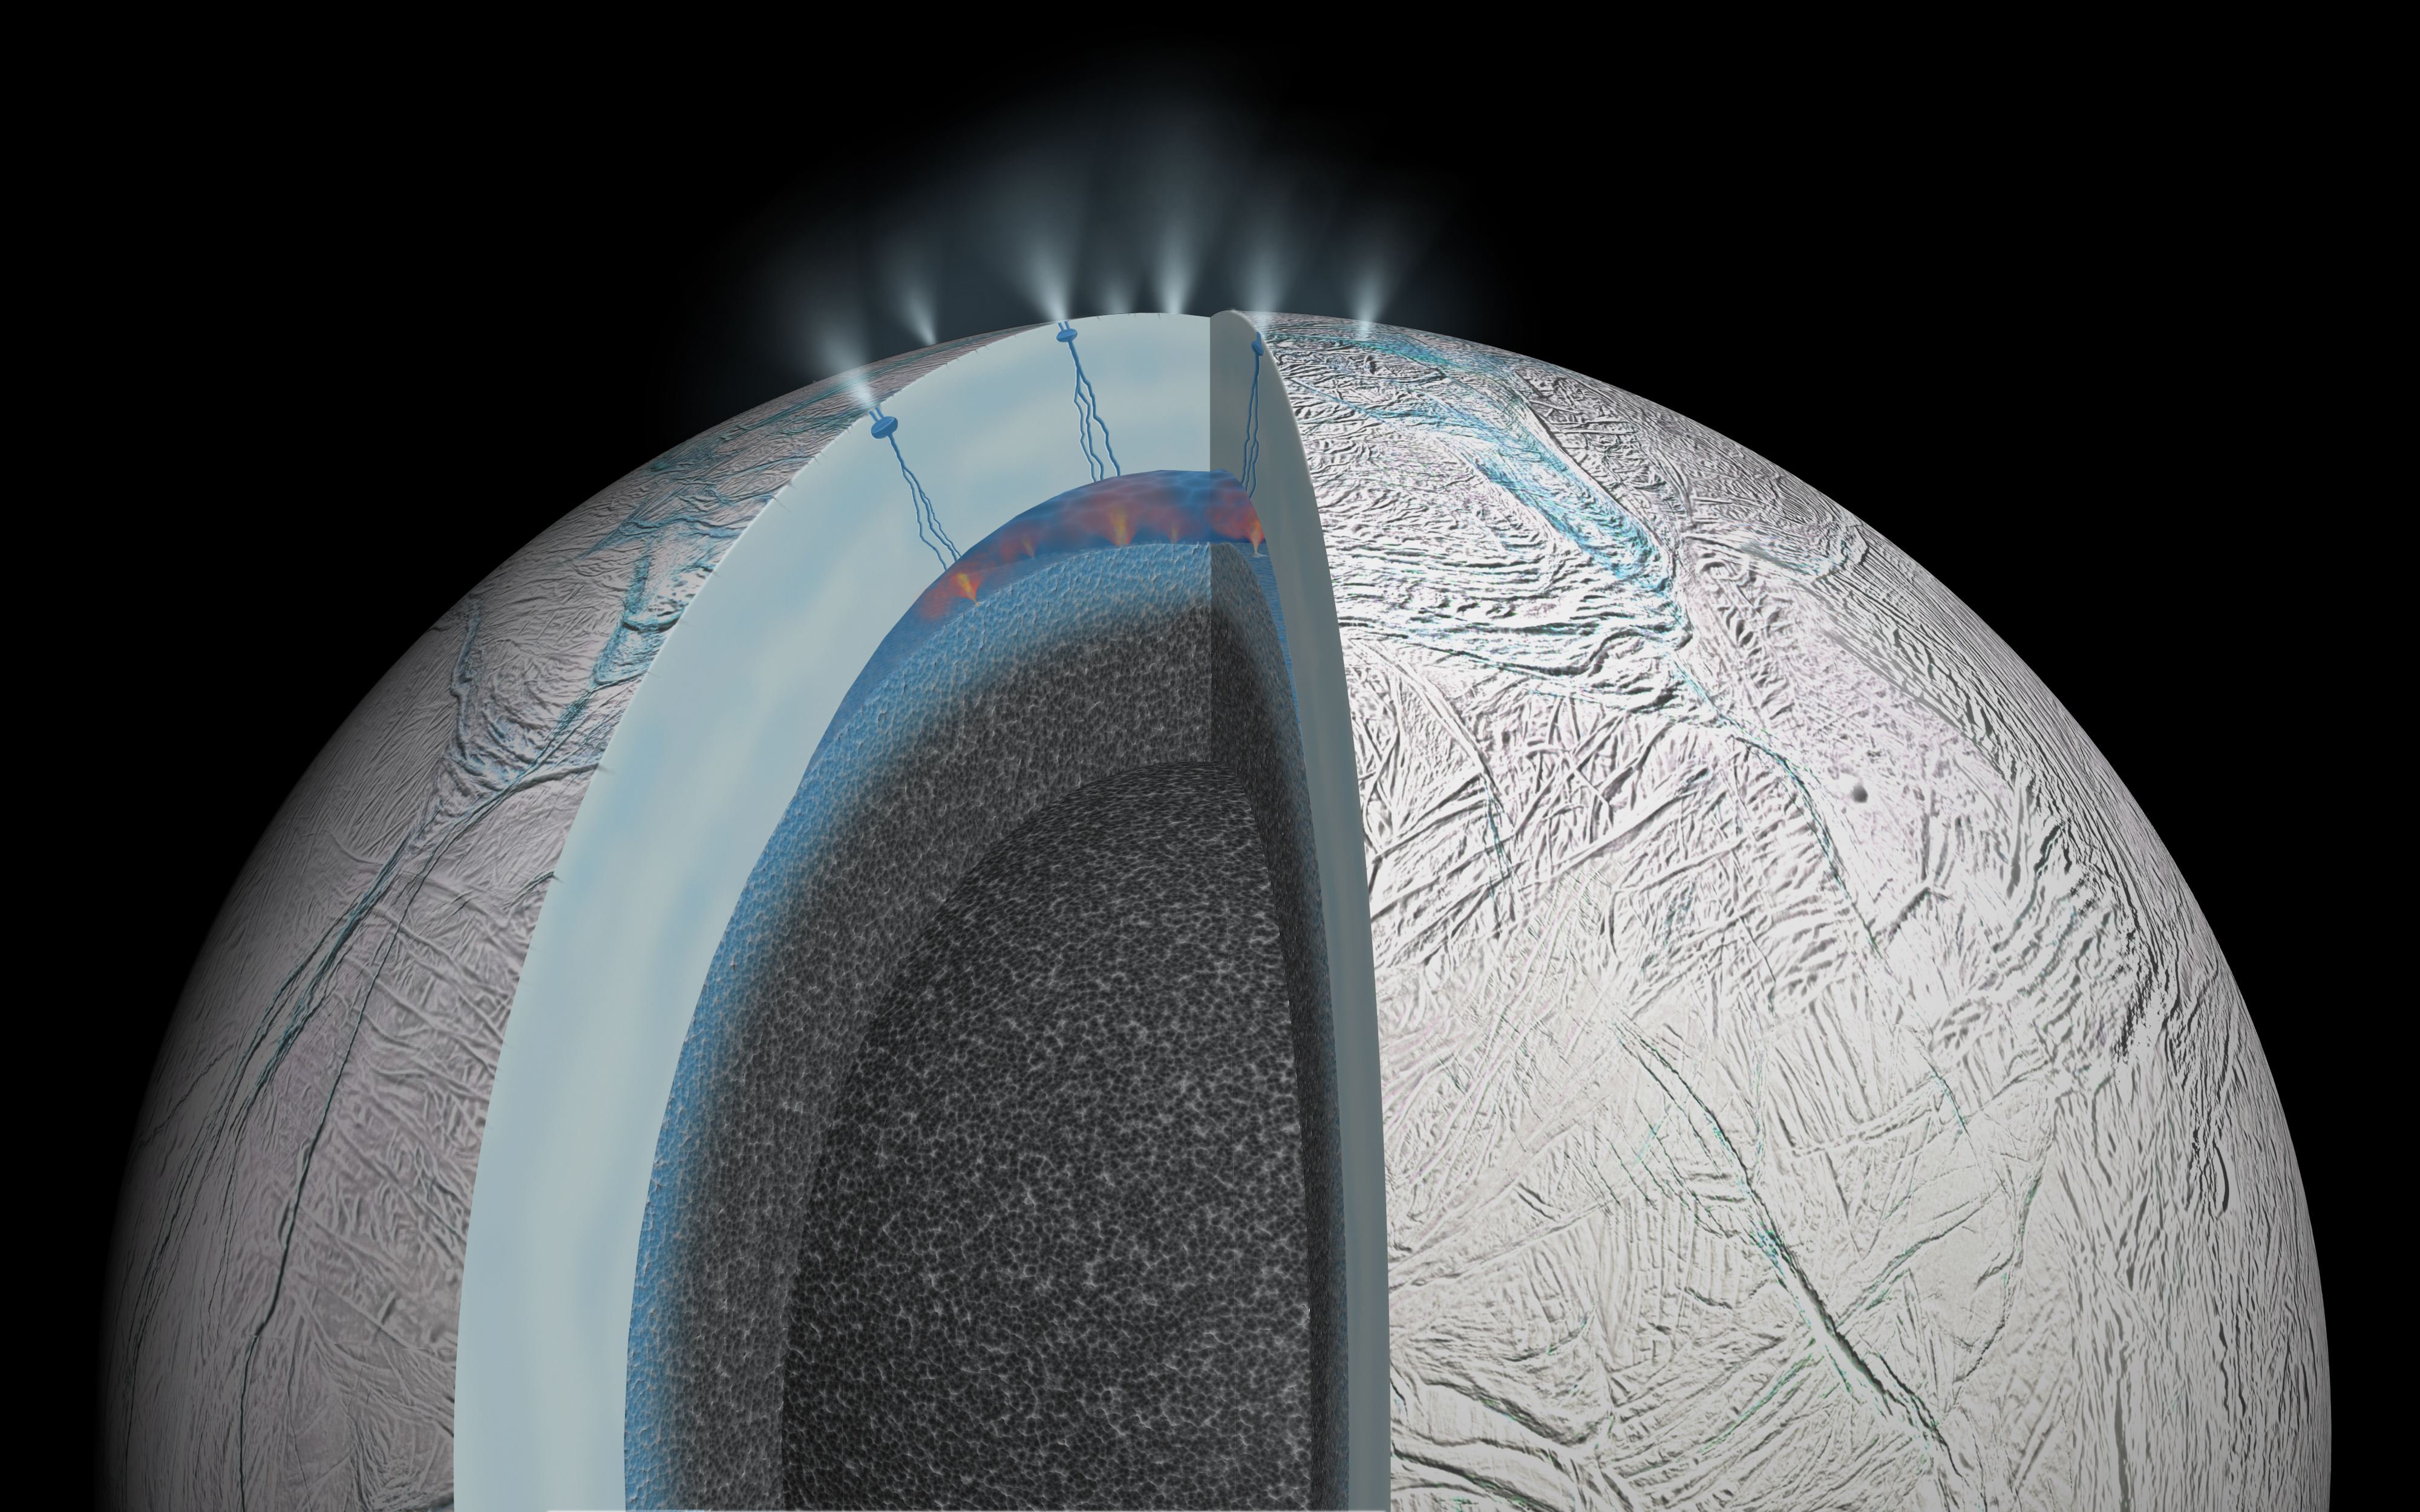

Enceladus: Possible Hydrothermal Activity (Artist’s Concept)

This cutaway view of Saturn’s moon Enceladus is an artist’s rendering that depicts possible hydrothermal activity that may be taking place on and under the seafloor of the moon’s subsurface ocean, based on recently published results from NASA’s Cassini mission.

Hydrothermal activity is a process where seawater infiltrates and reacts with a rocky crust, emerging as a heated, mineral-laden solution. This is a natural occurrence in Earth’s oceans.

Researchers think microscopic grains of rock detected in the Saturn system by Cassini most likely form when hot water containing dissolved minerals from the moon’s rocky interior travels upward, coming into contact with cooler water. Temperatures required for the interactions that produce the tiny rock grains would be at least 194 degrees Fahrenheit (90 degrees Celsius).

On Earth, the most common way to form silica grains of the 6-to-9-nanometer size found by Cassini is hydrothermal activity involving a specific range of conditions. Namely, when slightly alkaline, slightly salty water that is super-saturated with silica undergoes a big drop in temperature.

Gravity science measurements from Cassini also suggest Enceladus’ rocky core is quite porous, which would allow water from the ocean to percolate into the interior. This would provide a huge surface area where rock and water could interact.

Cassini first revealed active geology on Enceladus in 2005 with evidence of an icy spray issuing from the moon’s south polar region and higher-than-expected temperatures in the icy surface there. With its powerful suite of complementary science instruments, the mission soon revealed a towering plume of water ice and vapor, salts and organic materials that issues from relatively warm fractures on the wrinkled surface. Gravity science results published in 2014 strongly suggested the presence of a 6-mile- (10-kilometer-) deep ocean beneath an ice shell about 19 to 25 miles (30 to 40 kilometers) thick.

The Cassini-Huygens mission is a cooperative project of NASA, the European Space Agency and the Italian Space Agency. NASA’s Jet Propulsion Laboratory, a division of the California Institute of Technology in Pasadena, manages the mission for NASA’s Science Mission Directorate, Washington.

For more information about the Cassini-Huygens mission visit http://saturn.jpl.nasa.gov and http://www.nasa.gov/cassini.

Note: See PIA20013 for an updated version of this graphic, which represents Cassini scientists’ revised understanding (based on additional data) that the ocean of Enceladus is global in nature. The above version of the graphic shows an earlier model that featured a regional ocean.

Credit: NASA/JPL-Caltech